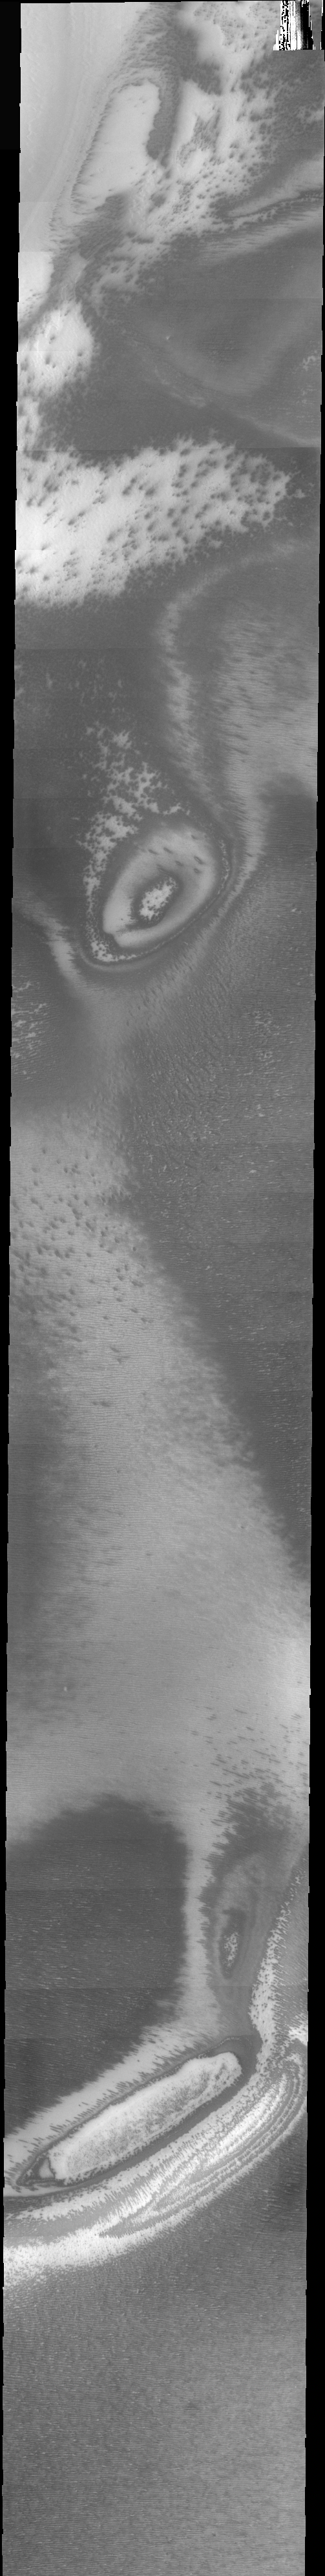

THEMIS Images As Art #51

Welcome to another brief interval of THEMIS Images as Art. For two weeks, we will be showcasing images for their aesthetic value rather than their science content. Portions of these images resemble things in our everyday lives, from animals to letters of the alphabet. We hope you enjoy our fanciful look at Mars!

Many science-fiction writers have postulated many life forms on Mars. Perhaps some guessed they might see bears there?

Note: this THEMIS visual image has not been radiometrically nor geometrically calibrated for this preliminary release. An empirical correction has been performed to remove instrumental effects. A linear shift has been applied in the cross-track and down-track direction to approximate spacecraft and planetary motion. Fully calibrated and geometrically projected images will be released through the Planetary Data System in accordance with Project policies at a later time.

NASA’s Jet Propulsion Laboratory manages the 2001 Mars Odyssey mission for NASA’s Office of Space Science, Washington, D.C. The Thermal Emission Imaging System (THEMIS) was developed by Arizona State University, Tempe, in collaboration with Raytheon Santa Barbara Remote Sensing. The THEMIS investigation is led by Dr. Philip Christensen at Arizona State University. Lockheed Martin Astronautics, Denver, is the prime contractor for the Odyssey project, and developed and built the orbiter. Mission operations are conducted jointly from Lockheed Martin and from JPL, a division of the California Institute of Technology in Pasadena.

Credit: NASA/JPL/Arizona State University